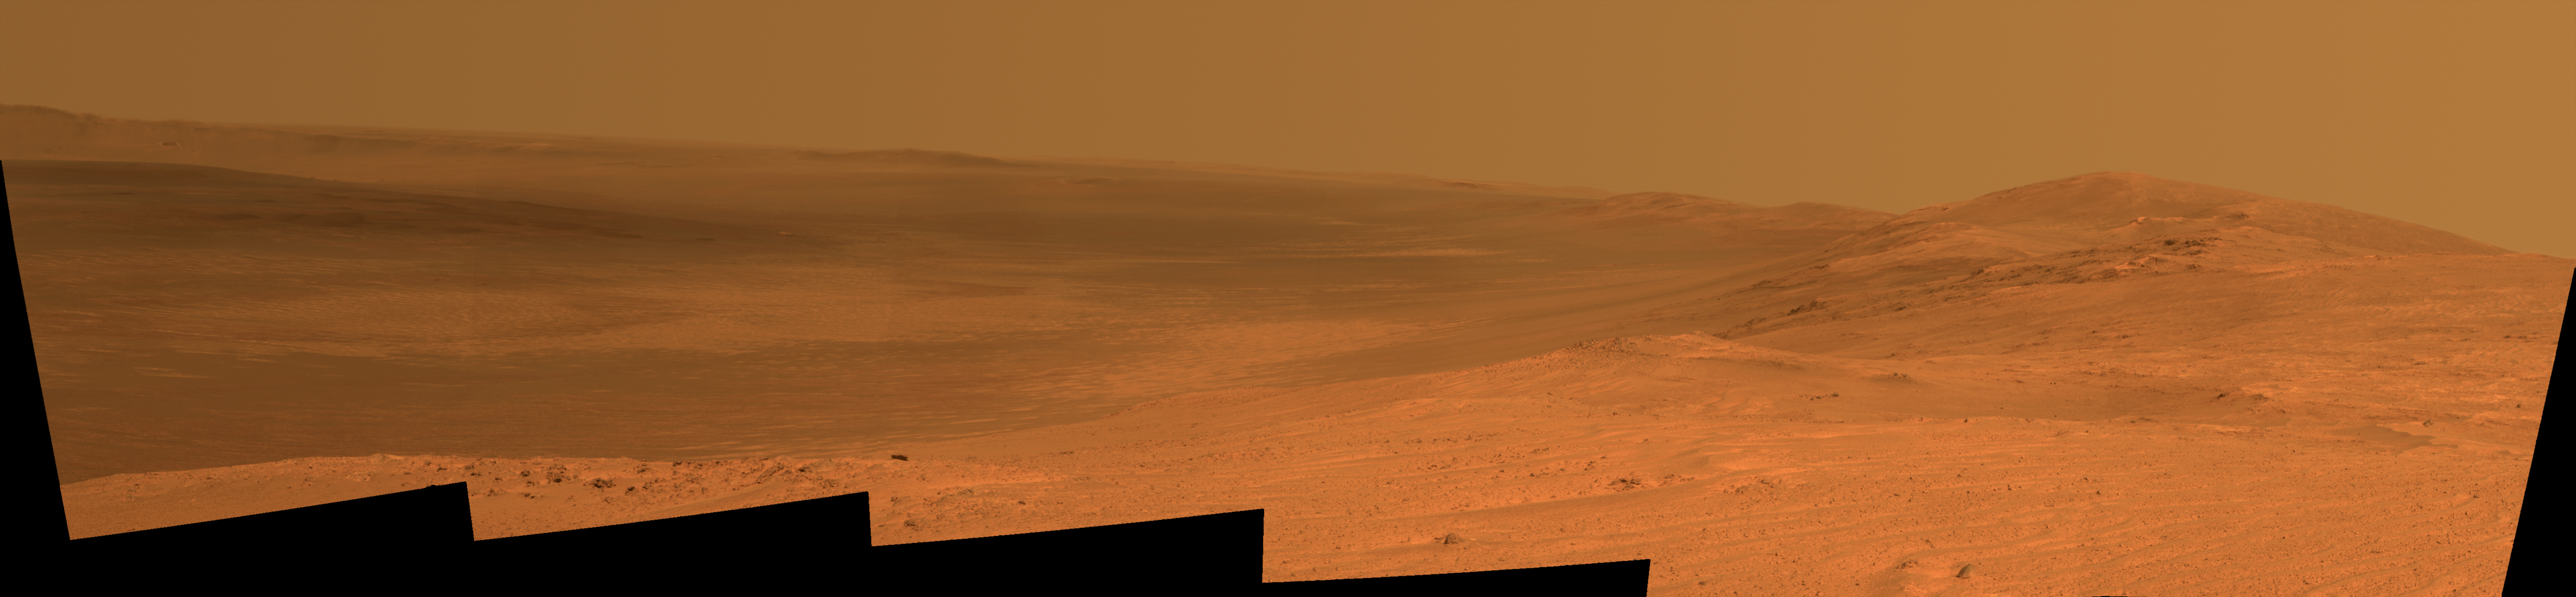

Endeavour Crater Rim From ‘Murray Ridge’ on Mars

This vista of the Endeavour Crater rim was acquired by NASA’s Mars Exploration Rover Opportunity from the southern end of “Murray Ridge” on the western rim of the crater. It combines several exposures taken by the rover’s panoramic camera (Pancam) on the 3,637th Martian day, or sol, of the mission (April 18, 2014).

The view extends from the east-southeast on the left to southward on the right. It encompasses the far rim of Endeavour Crater on the left and the crater’s western rim on the right. Endeavour is 14 miles (22 kilometers) in diameter.

The small impact crater visible in the distance on the slopes of the far rim is about 740 feet (about 225 meters) in diameter and is 13 miles (21 kilometers) away. The high peak in the distance on the right is informally named “Cape Tribulation” and is about 1.2 miles (2 kilometers) to the south of Opportunity’s position when this view was recorded. The rim curves off to the left from Cape Tribulation in a series of peaks towards the far southern crater rim.

The floor of Endeavour crater is filled with dark sand, brighter dust, and, in the distance, dusty haze. Outcrops here on the western rim are crater ejecta covered in the foreground by dark sand ripples. On Sol 3662 (May 13, 2014), Opportunity approached the dark outcrops about halfway down on the right side of the image.

The view merges exposures taken through three of the Pancam’s color filters, centered on wavelengths of 753 nanometers (near-infrared), 535 nanometers (green) and 432 nanometers (violet). It is presented in approximately true color.

A stereo anaglyph of this image is available at PIA18096.

JPL manages the Mars Exploration Rover Project for NASA’s Science Mission Directorate in Washington.

Credit: NASA/JPL-Caltech/Cornell Univ./Arizona State Univ.